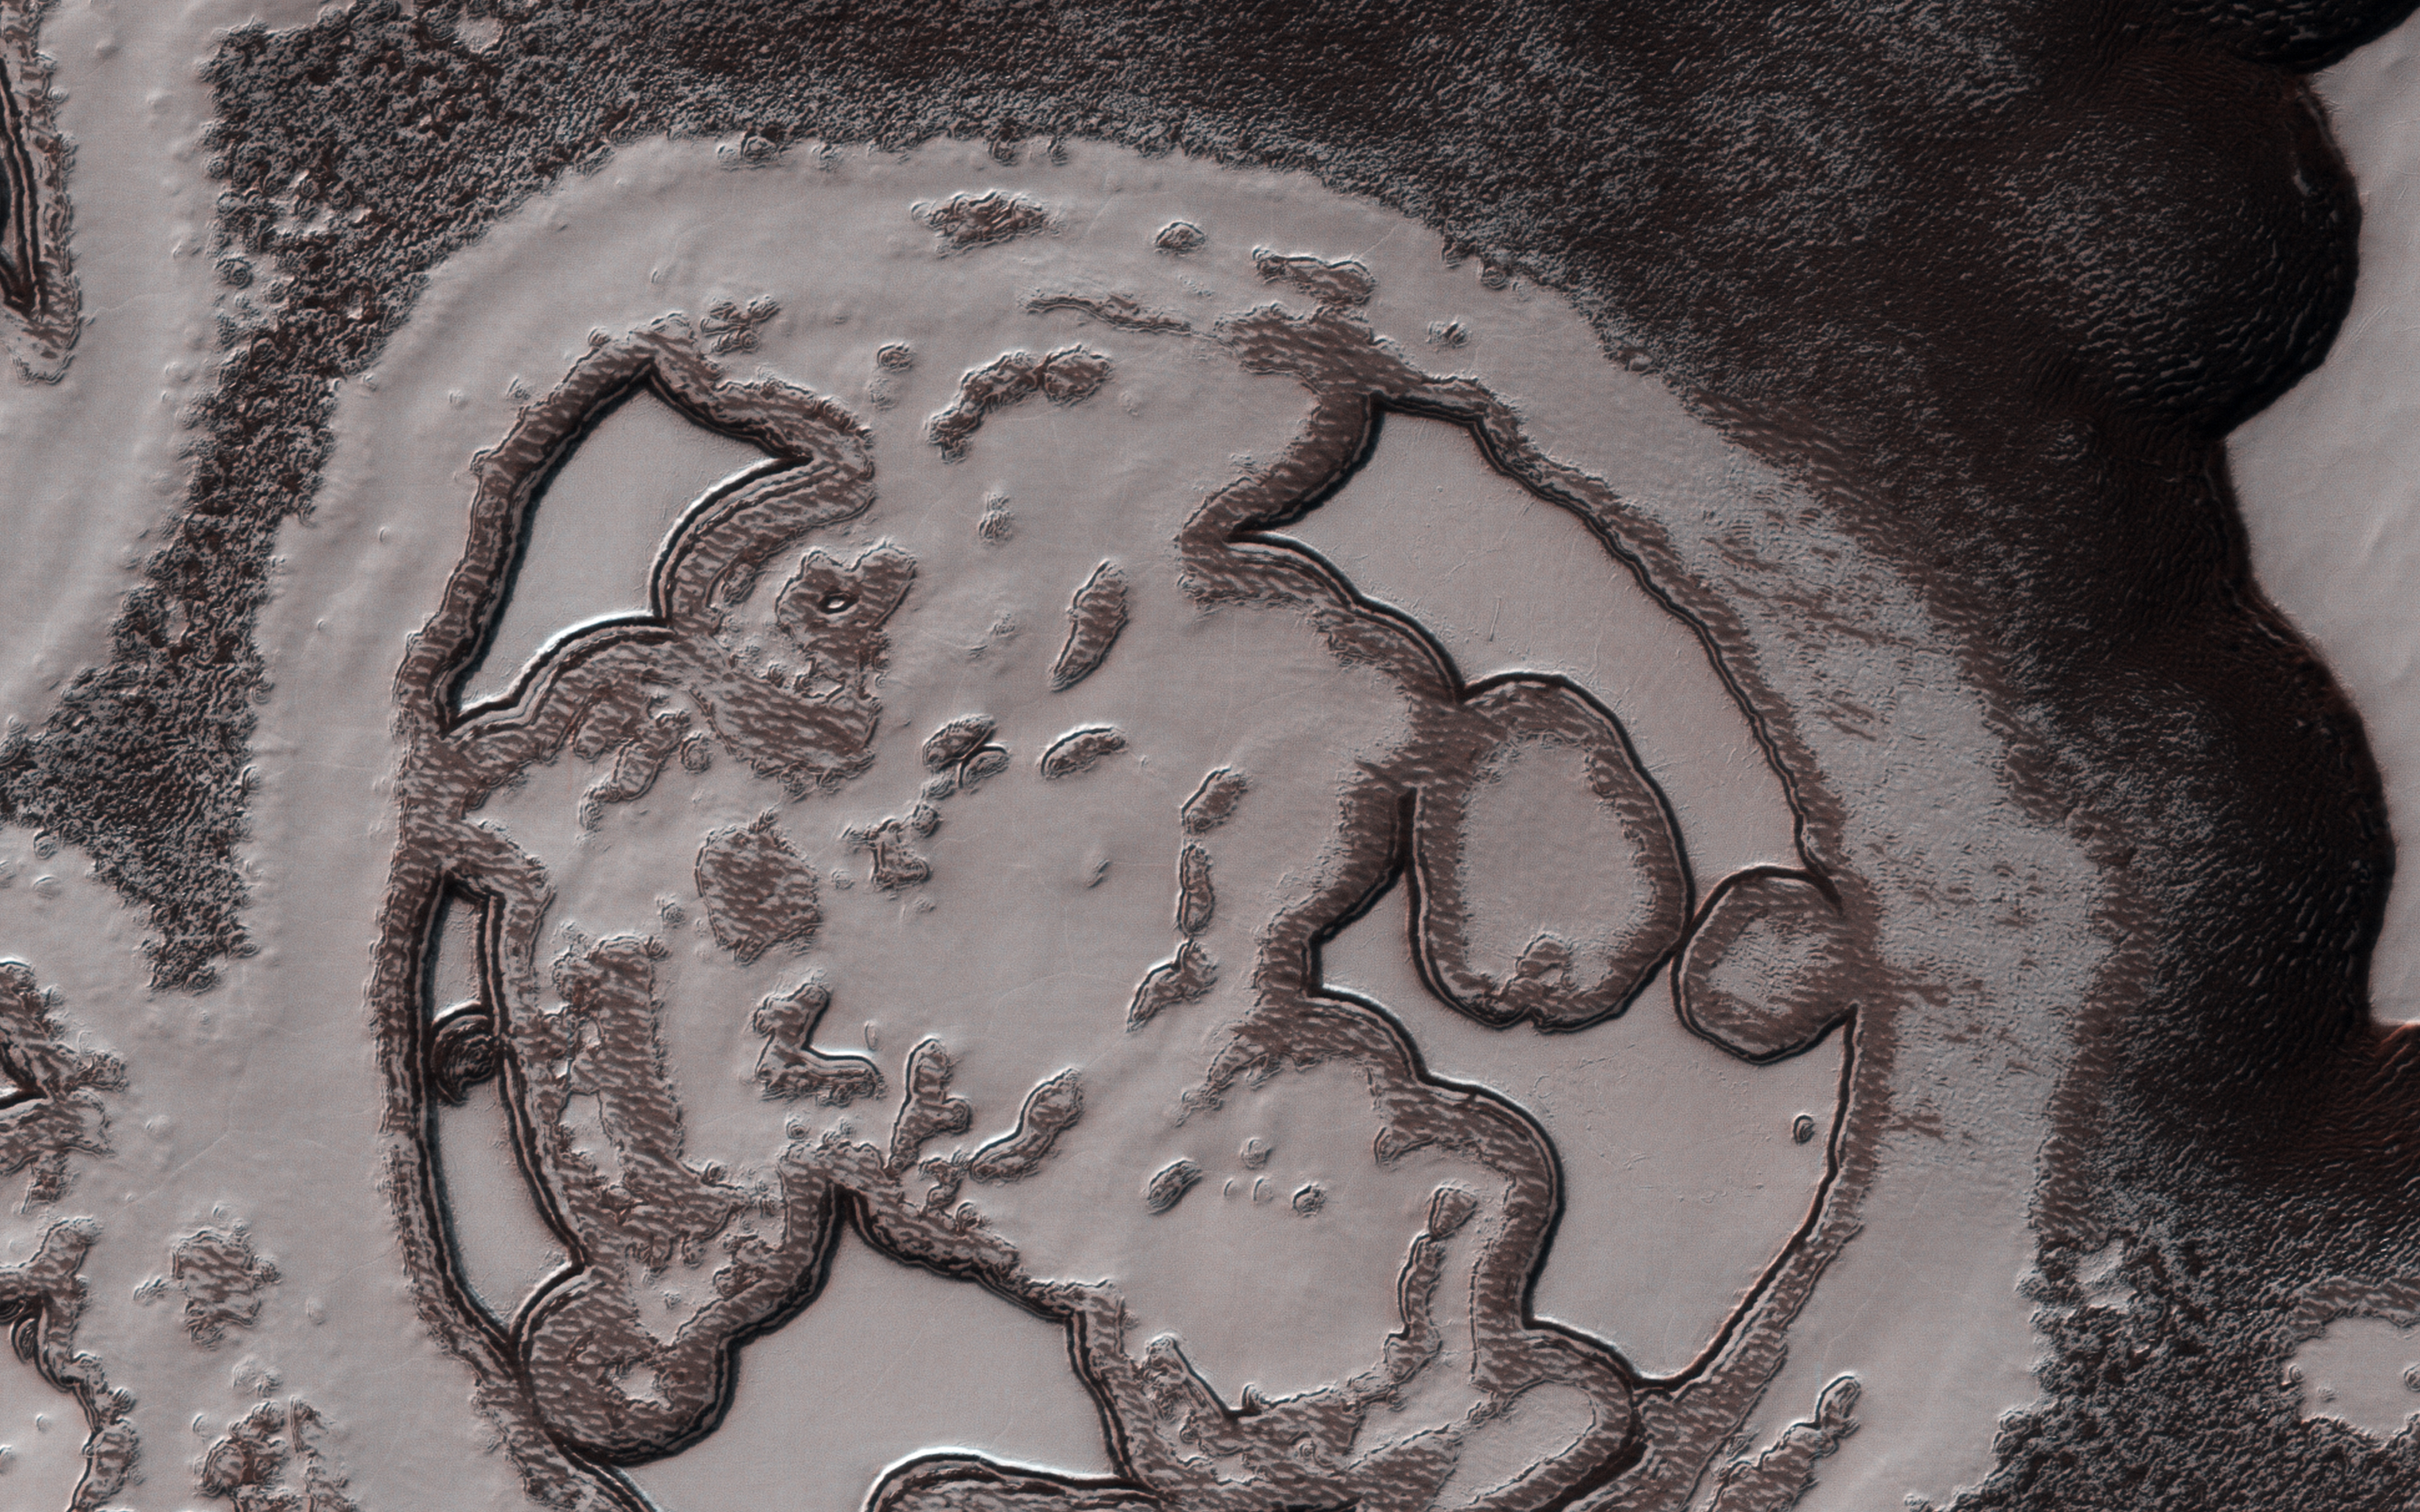

Patterns Unique, Yet Familiar

This close-up image from NASA’s Mars Reconnaissance Orbiter gives the impression of looking like bacterial cells and their internal structures which travel and split in the process of life. These features are fractal in nature: the same image is preserved through different scales, with the pattern repeating eternally.

The reality is, we are looking at one of Mars’ polar regions; the South Polar residual cap to be precise, and, as with many things in Martian planetary science, there is a precise reasoning behind the name. With the coming and going of the seasons, this is an area on Mars where ice remains even after the peak of summer arrives.

The texture is very alien, bearing more of a resemblance to the universe of the very small, rather than the universe far, far away. But if this is a polar cap, then why does it not look like the polar caps on Earth? Indeed, there is no equivalent terrain observed here on Earth.

The so-called “Swiss cheese terrain, referencing the numerous holes of the region, is a product of seasonal exchange between the surface and the Martian atmosphere. With a predominantly carbon dioxide content at 98 percent, the colder temperatures condense the gas out of the atmosphere to produce dry ice. The prevalence of water is more concentrated in the north, leaving the South polar region more carbon dioxide rich, and it’s this difference in composition that generates the unusual texture of the Swiss cheese terrain.

The Red Planet is one of the chief candidates in the search for life elsewhere in the Solar System; however, a quick glance at this image virtually gives the impression we have already found it.

NB: The cutout image has been rotated so that north is approximately up.

The map is projected here at a scale of 50 centimeters (19.7 inches) per pixel. [The original image scale is 49.5 centimeters (21.5 inches) per pixel (with 2 x 2 binning); objects on the order of 148 centimeters (58.2 inches) across are resolved.] North is up.

The University of Arizona, Tucson, operates HiRISE, which was built by Ball Aerospace & Technologies Corp., Boulder, Colo. NASA’s Jet Propulsion Laboratory, a division of Caltech in Pasadena, California, manages the Mars Reconnaissance Orbiter Project for NASA’s Science Mission Directorate, Washington.

Credit: NASA/JPL-Caltech/Univ. of Arizona